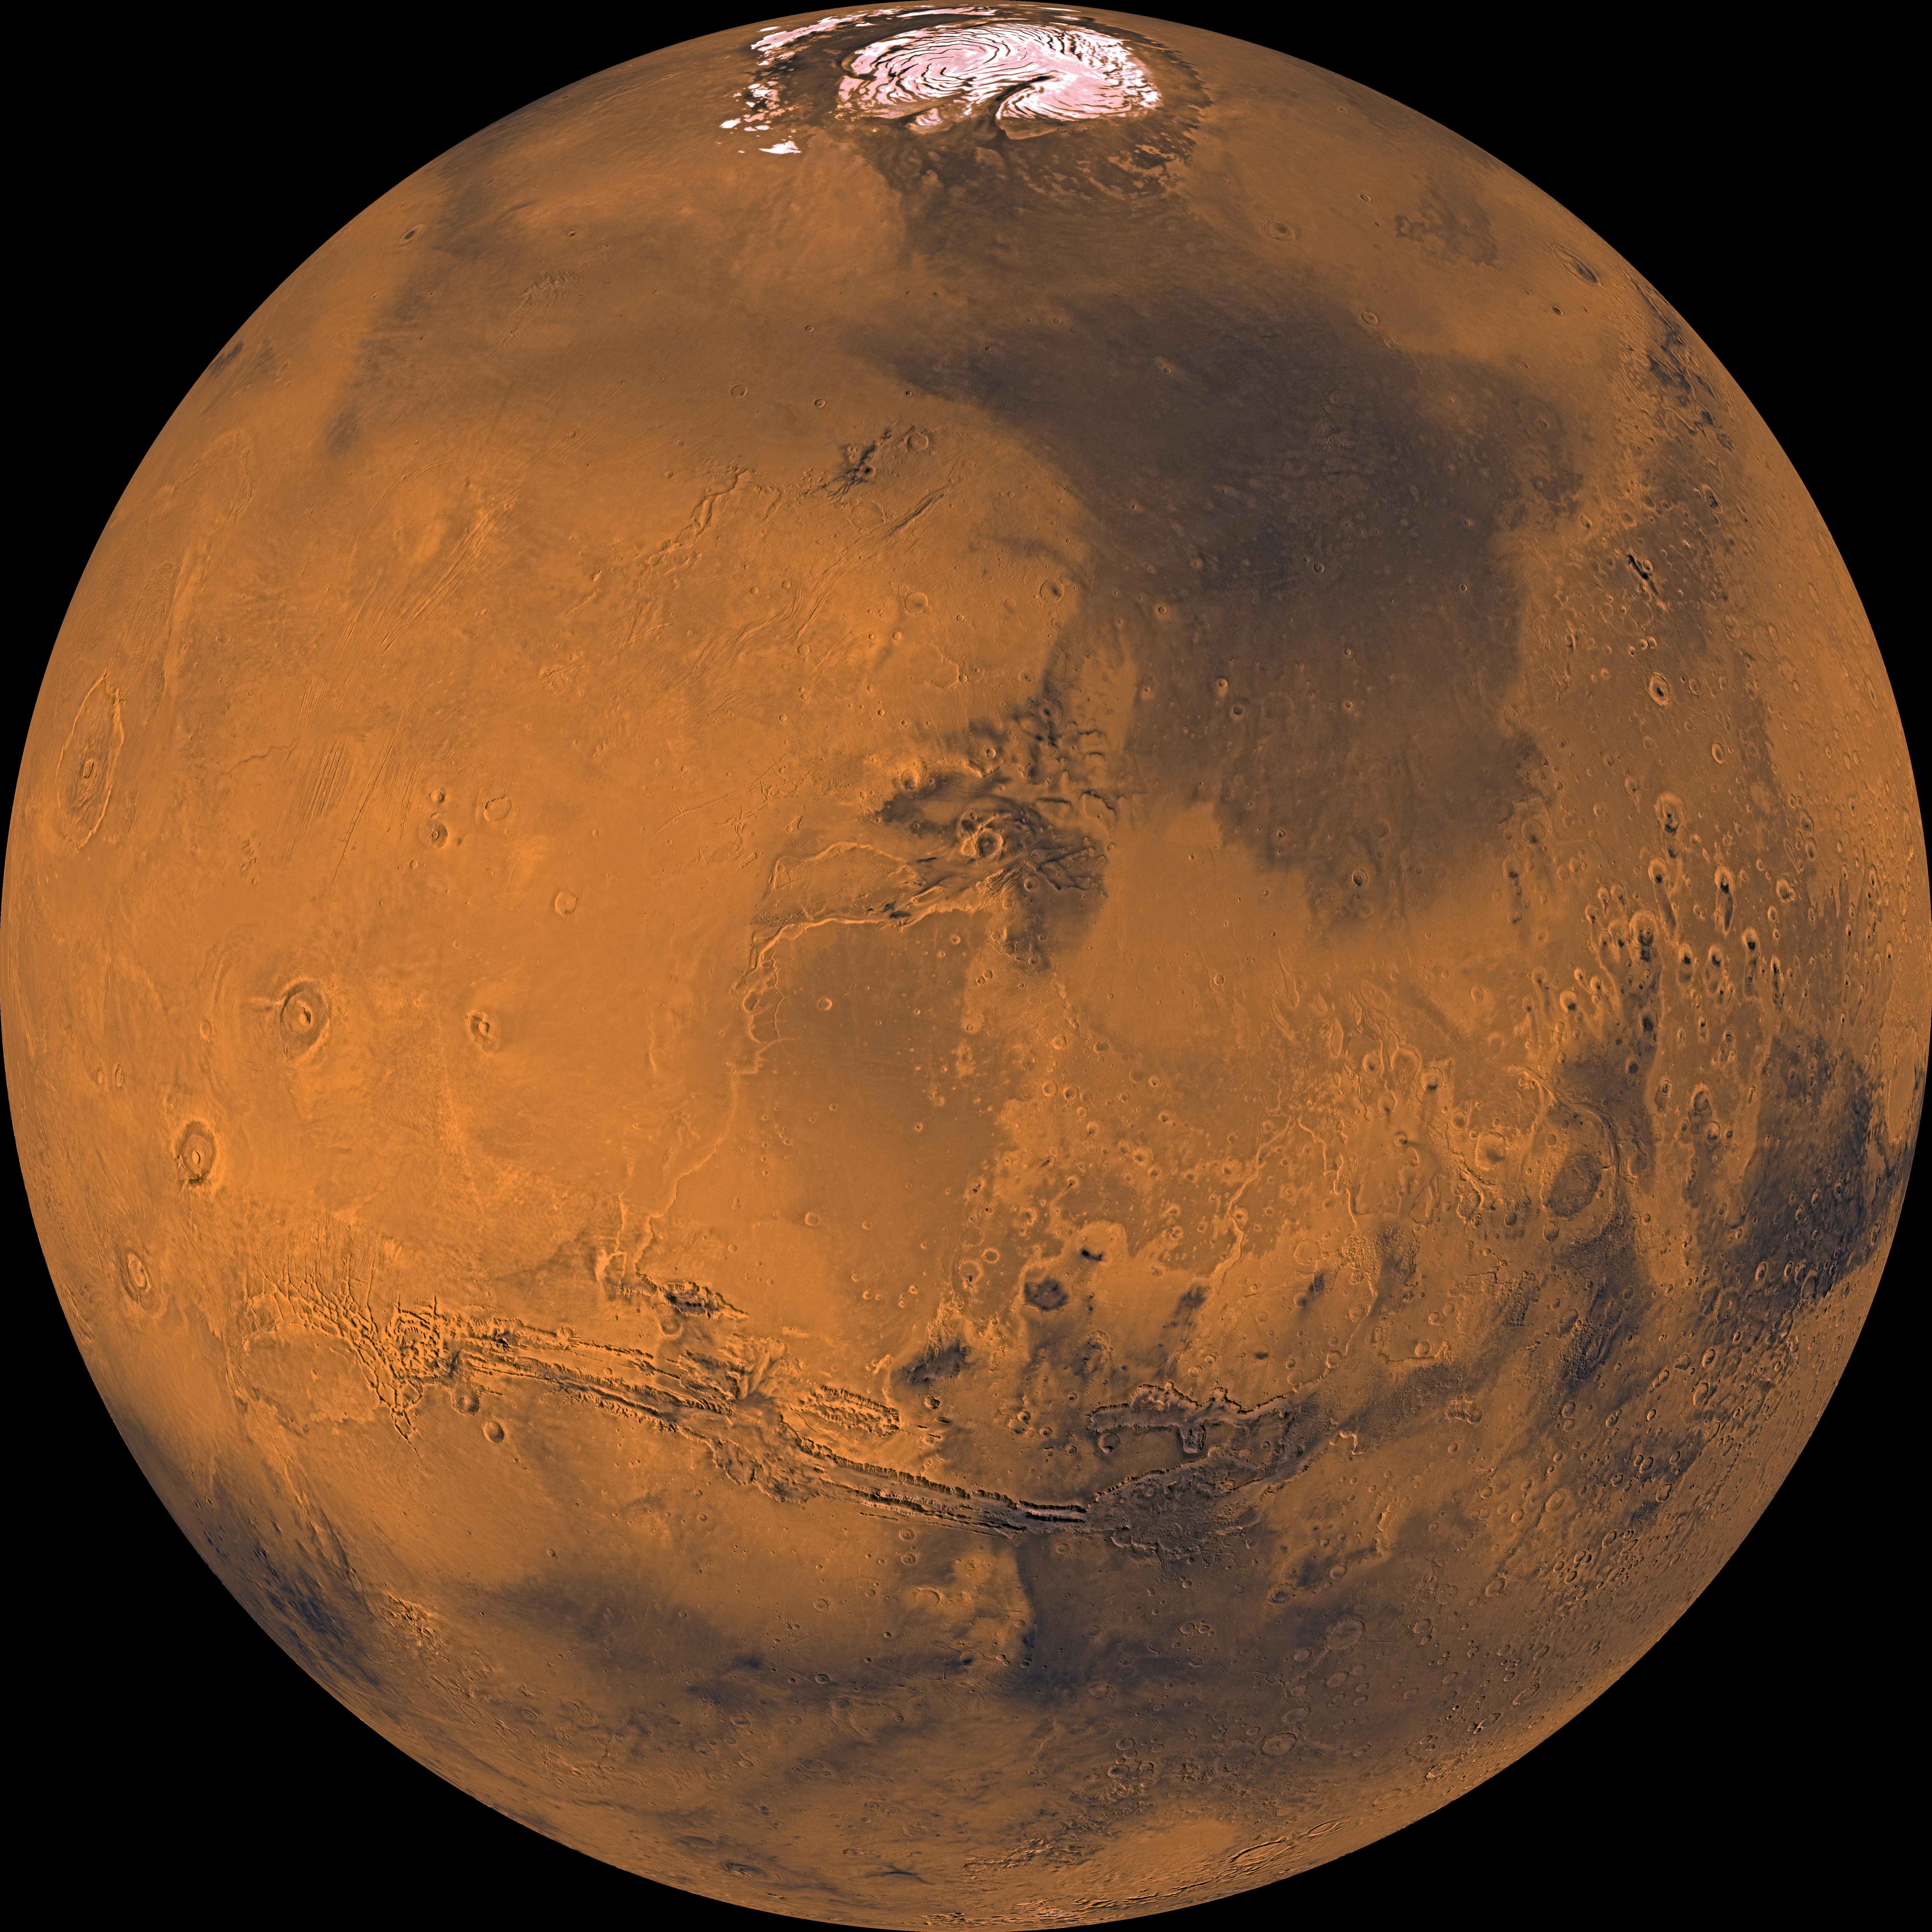

Global Color Views of Mars

About 1000 Viking Orbiter red- and violet-filter images have been processed to provide global color coverage of Mars at a scale of 1 km/pixel. Individual image frames acquired during a single spacecraft revolution were first processed through radiometric calibration, cosmetic cleanup, geometric control, reprojection, and mosaicing. We have produced a total of 57 “single-rev” mosaics. All of the mosaics are geometrically tied to the Mars Digital Image Mosaic, a black-and-white base map with a scale of 231 m/pixel. We selected a subset of single-rev mosaics that provide the best global coverage (least atmospheric obscuration and seasonal frost); photometric normalization was applied to remove atmospheric effects and normalize the variations in illumination and viewing angles. Finally, these normalized mosaics were combined into global mosaics. Global coverage is about 98% complete in the red-filter mosaic and 95% complete in the violet-filter mosaic. Gaps were filled by interpolation. A green-filter image was synthesized from an average of the red and violet filter data to complete a 3-color set. The Viking Orbiters acquired actual green-filter images for only about half of the Martian surface. The final mosaic has been reprojected into several map projections. The orthographic view shown here is centered at 20 degrees latitude and 60 degrees longitude. The orthographic view is most like the view seen by a distant observer looking through a telescope. The color balance selected for these images was designed to be close to natural color for the bright reddish regions such as Tharsis and Arabia, but the data have been “stretched” such that the relatively dark regions appear darker and less reddish that their natural appearance. This stretching allows us to better see the color and brightness variations on Mars, which are related to the composition or physical structure of the surface materials, which include volcanic lava flows, wind- and water-deposited sedimentary rocks, and (at the poles) ice caps. The north polar cap is visible in this projection at the top of the image, the great equatorial canyon system (Valles Marineris) below center, and four huge Tharsis volcanoes (and several smaller ones) at left. Also note heavy impact cratering of the highlands (bottom and right portions of this mosaic) and the younger, less heavily cratered terrains elsewhere.

Credit: NASA/JPL/USGS